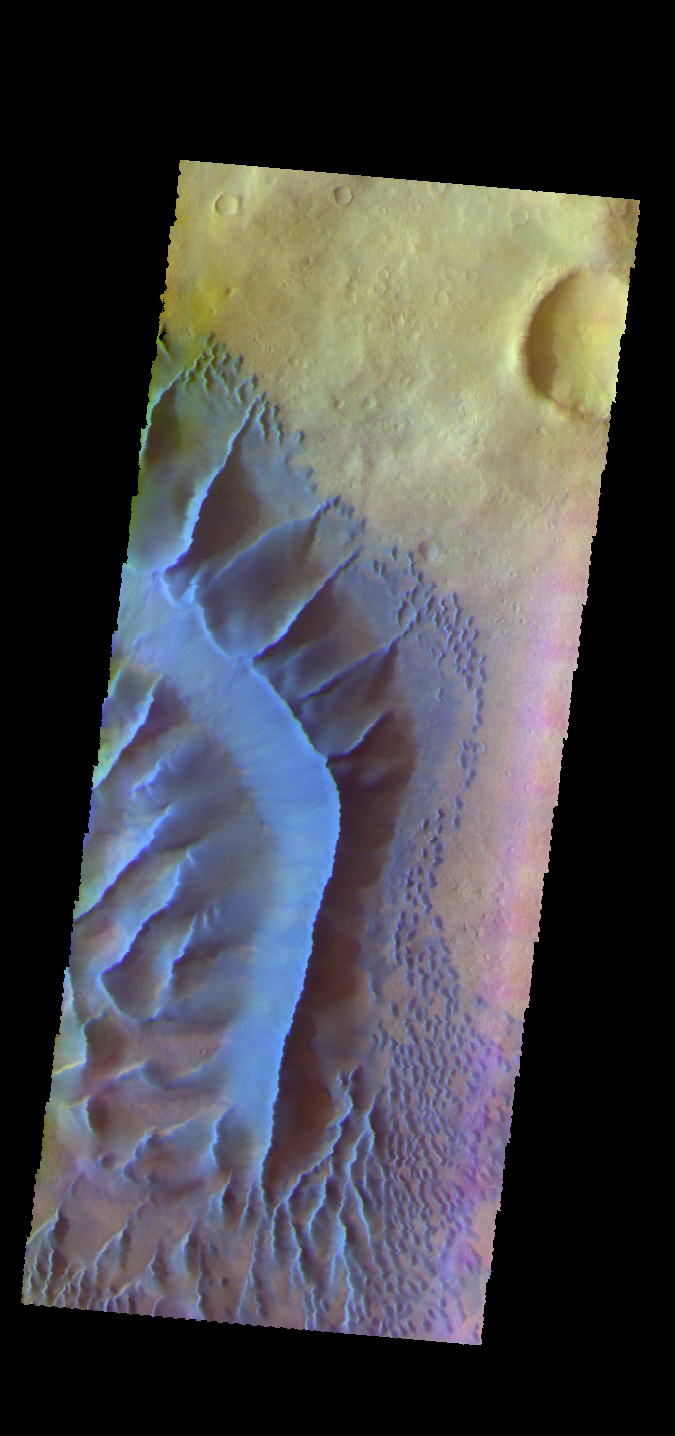

Russell Crater Dunes – False Color

The THEMIS VIS camera contains 5 filters. The data from different filters can be combined in multiple ways to create a false color image. These false color images may reveal subtle variations of the surface not easily identified in a single band image. Today’s false color image shows part of the large dune form on the floor of Russell Crater.

Credit: NASA/JPL-Caltech/ASU